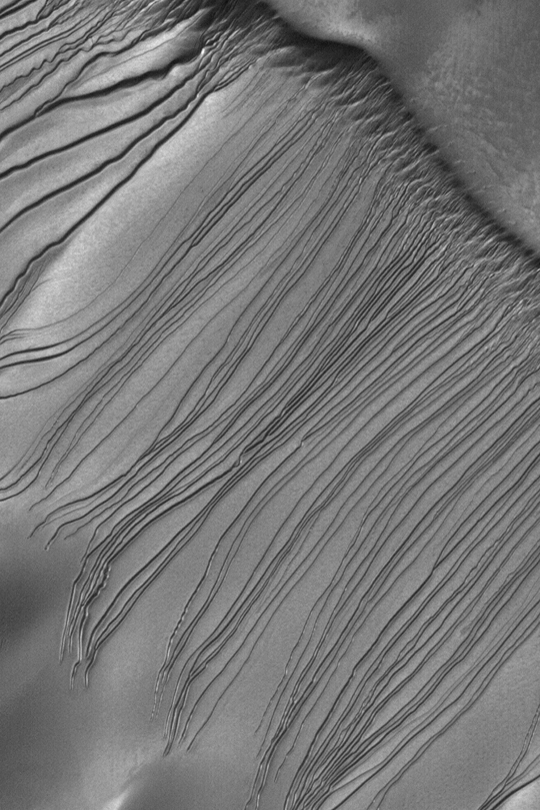

Russell Dune Gullies

MGS MOC Release No. MOC2-343, 27 April 2003

This Mars Global Surveyor (MGS) Mars Orbiter Camera (MOC) image shows the mysterious dune gullies of Russell Crater. The terrain shown here is one very large sand dune; the surface slopes from upper right toward lower left. Gullies start on the slope at the upper right and indicate flow toward the lower left. These might have formed by the presence of a fluid-either liquid or gas-mixed with sand that avalanched down the dune slope. Or not. Their origin is unknown, although it is known that they tend to occur only on slopes facing southward. The MOC team has re-imaged these gullies several times in the past three Mars years, but no new gullies have formed. The picture covers an area about 3 km (1.9 mi) wide near 54.5°S, 347.3°W. Sunlight illuminates the scene from the upper left.

Credit: NASA/JPL/Malin Space Science Systems